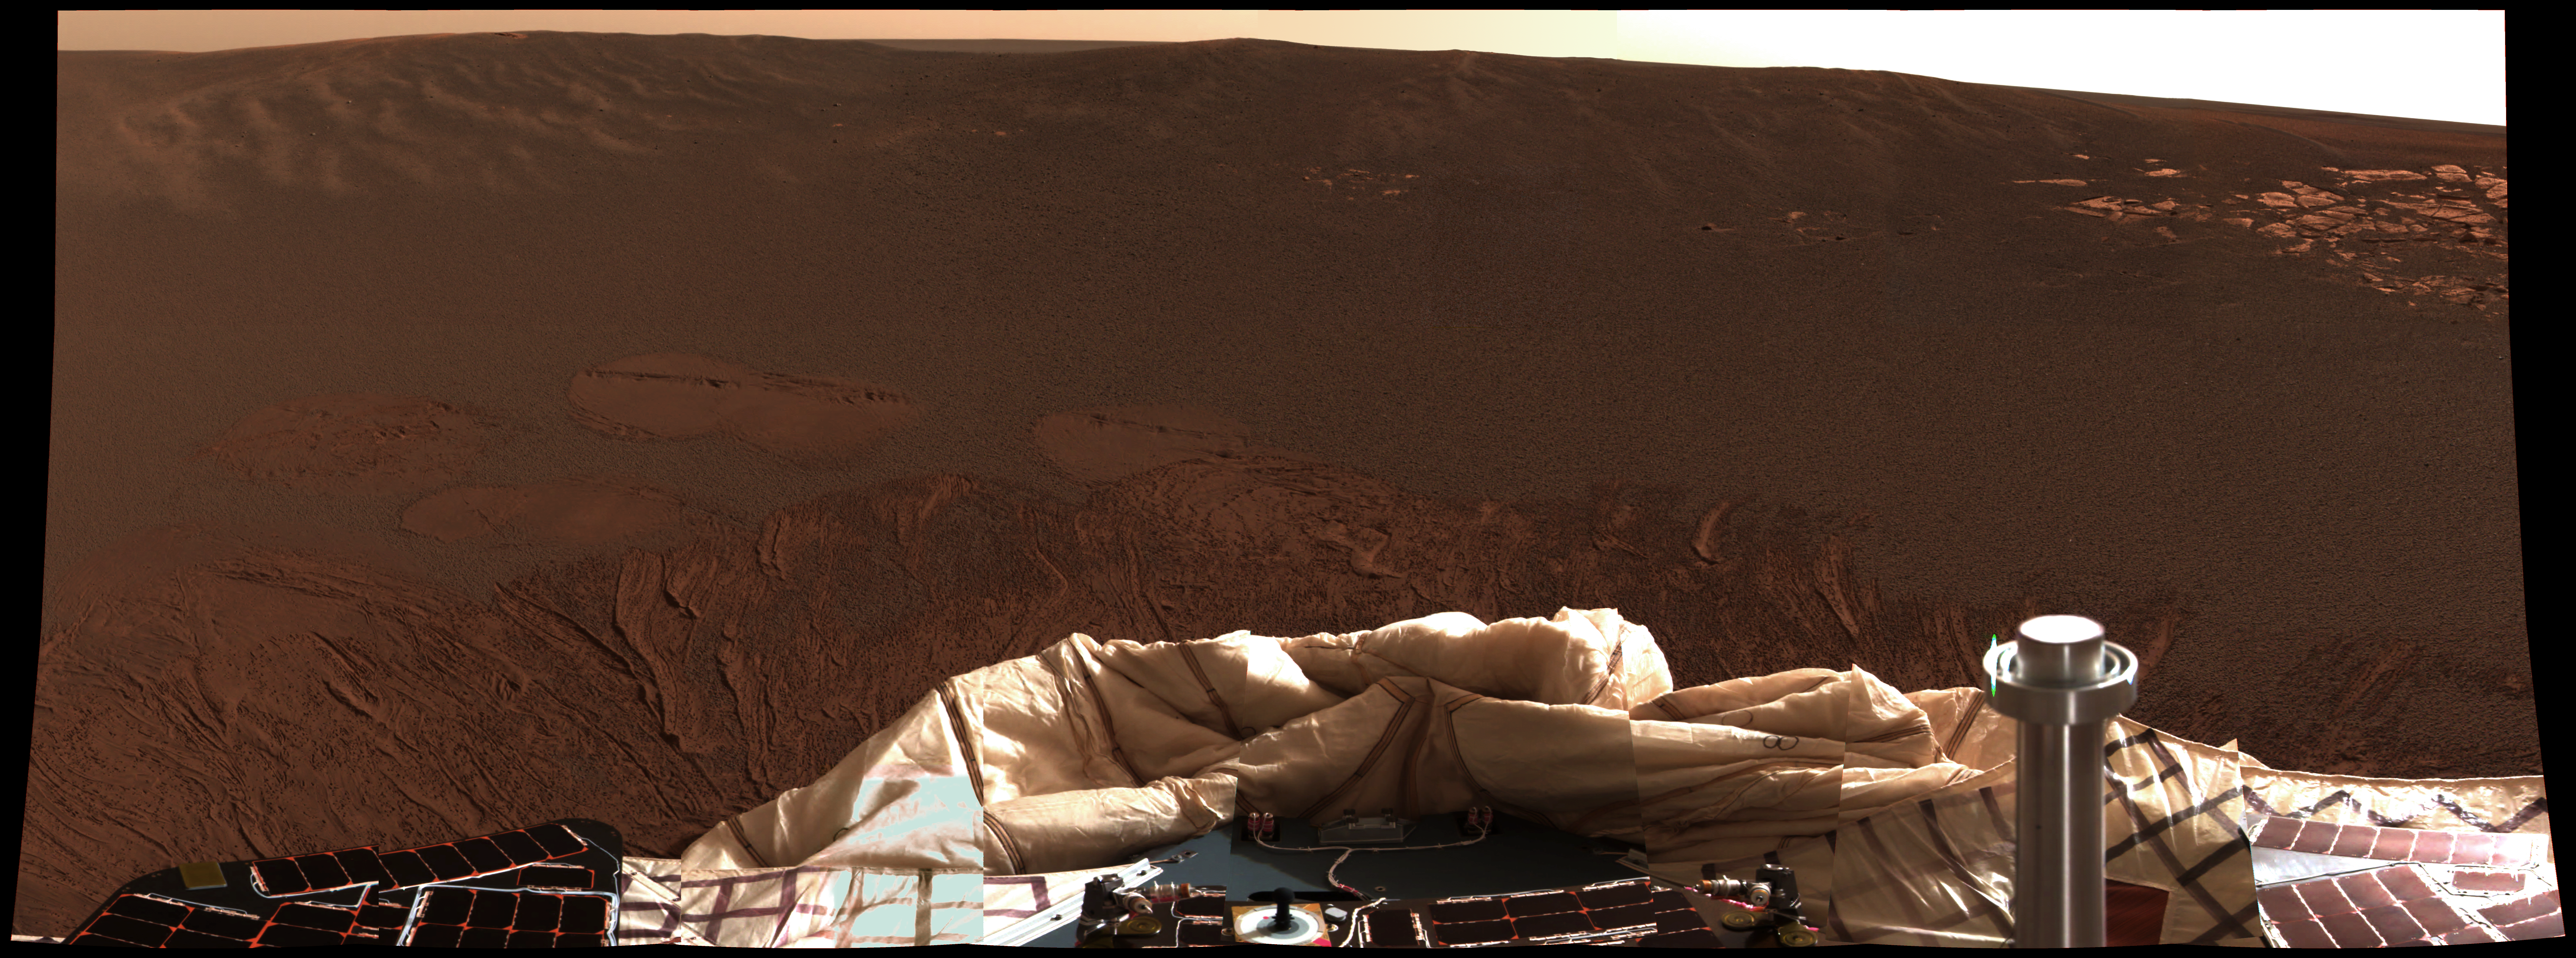

A Hole in One

The interior of a crater surrounding the Mars Exploration Rover Opportunity at Meridiani Planum on Mars can be seen in this color image from the rover’s panoramic camera. This is the darkest landing site ever visited by a spacecraft on Mars. The rim of the crater is approximately 10 meters (32 feet) from the rover. The crater is estimated to be 20 meters (65 feet) in diameter. Scientists are intrigued by the abundance of rock outcrops dispersed throughout the crater, as well as the crater’s soil, which appears to be a mixture of coarse gray grains and fine reddish grains.

Data taken from the camera’s near-infrared, green and blue filters were combined to create this approximate true color picture, taken on the first day of Opportunity’s journey. The view is to the west-southwest of the rover.

Credit: NASA/JPL/Cornell